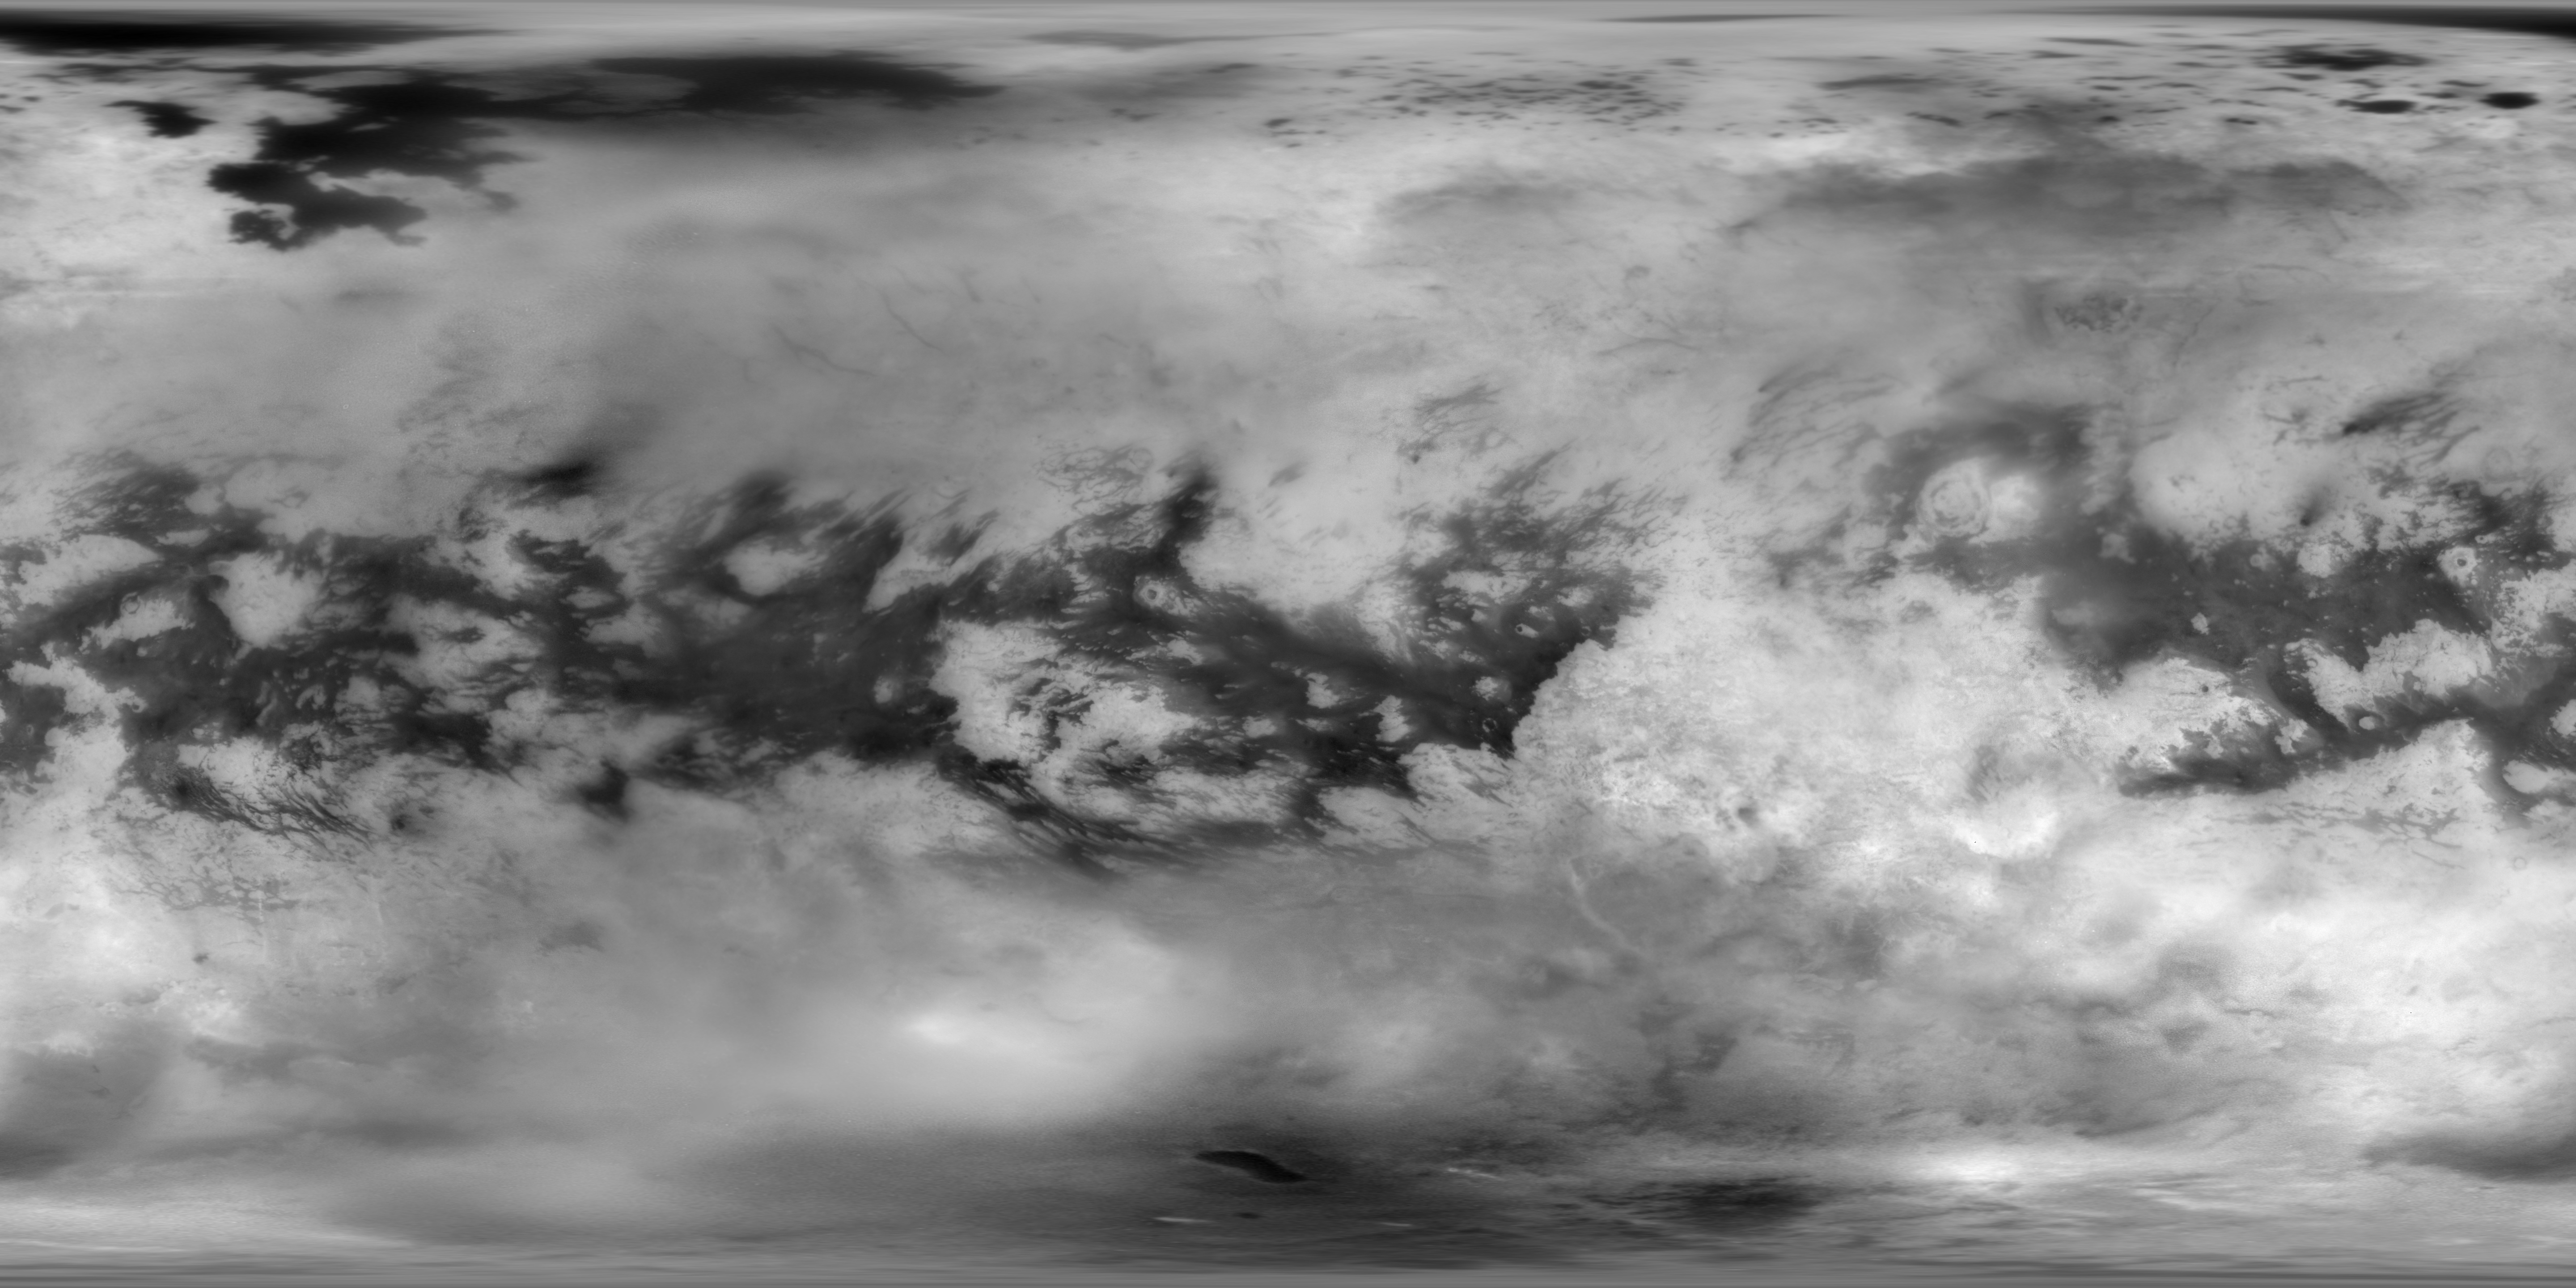

Titan Mosaic: The Surface Under the Haze

This Cassini Imaging Science Subsystem (ISS) global mosaic of Titan’s surface brightness in the near-infrared at 938 nm wavelength shows the distribution of Titan’s wide variety of landforms, from the vast equatorial sand seas to the high-latitude lakes and seas of liquid hydrocarbons.

To generate this mosaic, 9,873 separate ISS images taken over more than 13 years of NASA’s Cassini spacecraft operations at Saturn have been combined. Averaging such a large number of images dramatically improves how well surface features can be seen. A new photometric analysis method, with more accurate radiative transfer models of Titan’s haze, allows spatial and temporal atmospheric and instrumental variations to be accounted for. This technique makes it possible to generate a mosaic without image seams that provides calibrated normal albedos. The image scale is 16 pixels per degree or 2.8 km in latitude.

The new image is an update to the previous version of the ISS imaging map of Titan. The most recent version was published in 2015.

2015:

2011:

2009:

2007:

2006:

2005:

2004:

The Cassini mission is a cooperative project of NASA, ESA (the European Space Agency) and the Italian Space Agency. The Jet Propulsion Laboratory, a division of Caltech in Pasadena, manages the mission for NASA’s Science Mission Directorate, Washington. The Cassini orbiter and its two onboard cameras were designed, developed and assembled at JPL.

Credit: NASA/JPL-Caltech/Univ. Arizona